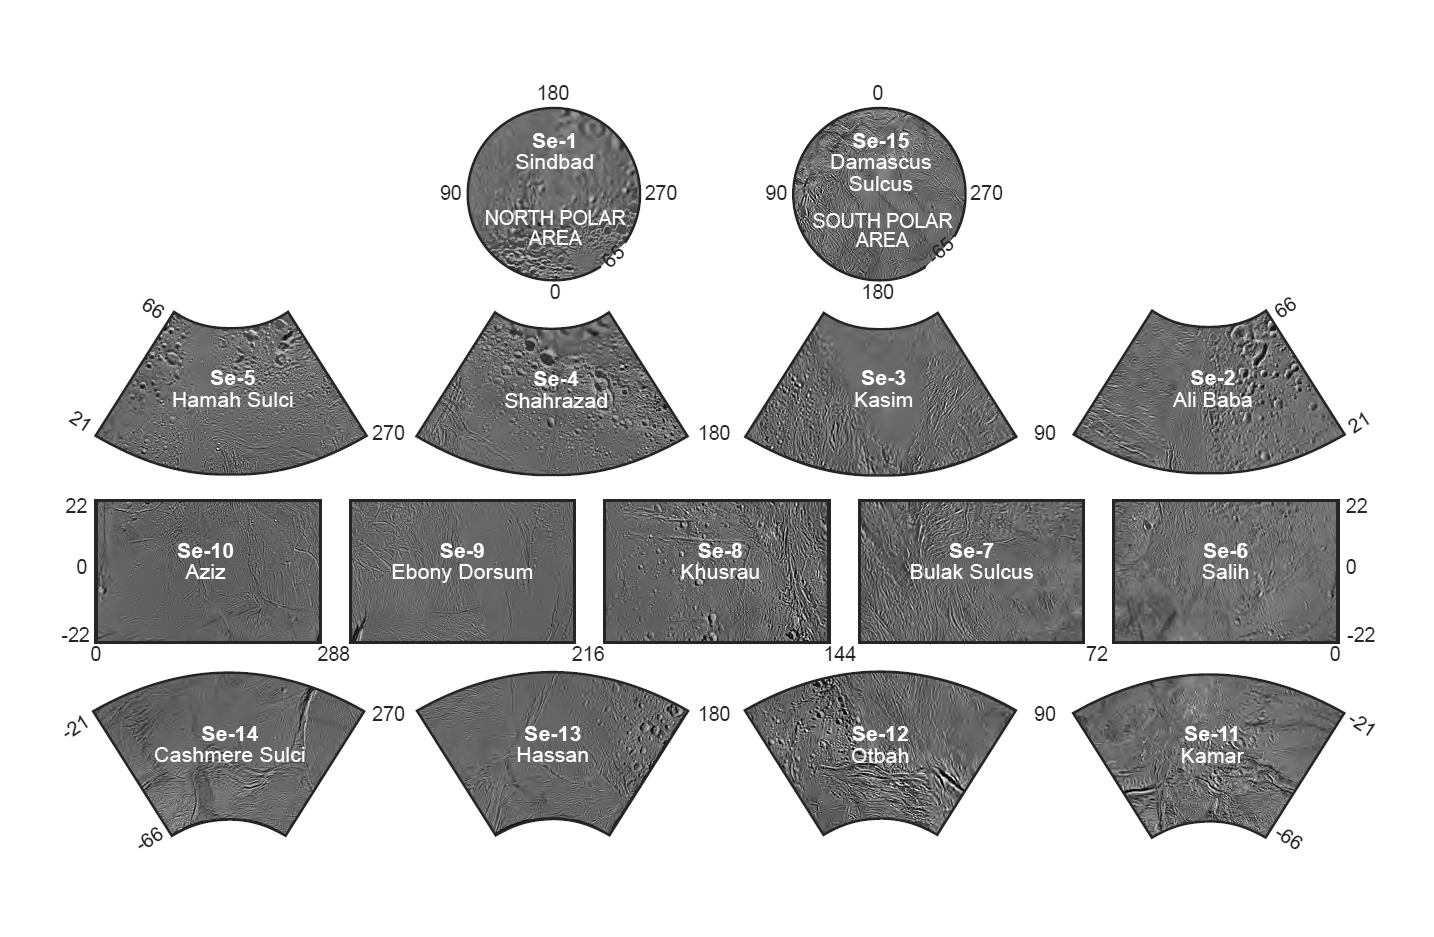

The Enceladus Atlas

Enceladus Atlas Index

Presented here is a complete set of cartographic map sheets from a high-resolution Enceladus atlas, a project of the Cassini Imaging Team.

The map sheets form a 15-series covering the entire surface of Enceladus at a nominal scale of 1:500,000. An index for the atlas is included here, along with an unlabeled version of each terrain section. The map data was acquired by the Cassini imaging experiment. The mean radius of Enceladus used for projection of the maps is 252.1 kilometers (156.6 miles). Names for features have been approved by the International Astronomical Union (IAU).

This atlas is an update to the version released in December 2008 (see PIA08419). Like other recent Enceladus maps, the final controlled mosaic was shifted by 3.5 degrees to the west, compared to 2006 versions, to be consistent with the International Astronomical Union longitude definition for Enceladus.

Photomosaic Maps

Sindbad (Se-1)
Unlabeled Sindbad Terrain Section
Ali Baba (Se-2)
Unlabeled Ali Baba Terrain Section
Kasim (Se-3)
Unlabeled Kasim Terrain Section
Shahrazad (Se-4)
Unlabeled Shahrazad Terrain Section
Hamah Sulci (Se-5)
Unlabeled Hamah Sulci Terrain Section
Salih (Se-6)
Unlabeled Salih Terrain Section
Bulak Sulcus (Se-7)
Unlabeled Bulak Sulcus Terrain Section
Khusrau (Se-8)
Unlabeled Khusrau Terrain Section
Ebony Dorsum (Se-9)
Unlabeled Ebony Dorsum Terrain Section
Aziz (Se-10)
Unlabeled Aziz Terrain Section
Kamar (Se-11)
Unlabeled Kamar Terrain Section
Otbah (Se-10)
Unlabeled Aziz Terrain Section
Hassan (Se-13)
Unlabeled Hassan Terrain Section
Cashmere Sulci (Se-14)
Unlabeled Cashmere Sulci Terrain Section
Damascus Sulcus Region (Se-15)
Unlabeled Damascus Sulcus Terrain Section
The Cassini-Huygens mission is a cooperative project of NASA, the European Space Agency and the Italian Space Agency. The Jet Propulsion Laboratory, a division of the California Institute of Technology in Pasadena, manages the mission for NASA’s Science Mission Directorate, Washington, D.C. The Cassini orbiter and its two onboard cameras were designed, developed and assembled at JPL. The imaging operations center is based at the Space Science Institute in Boulder, Colo.

Credit: NASA/JPL/Space Science Institute